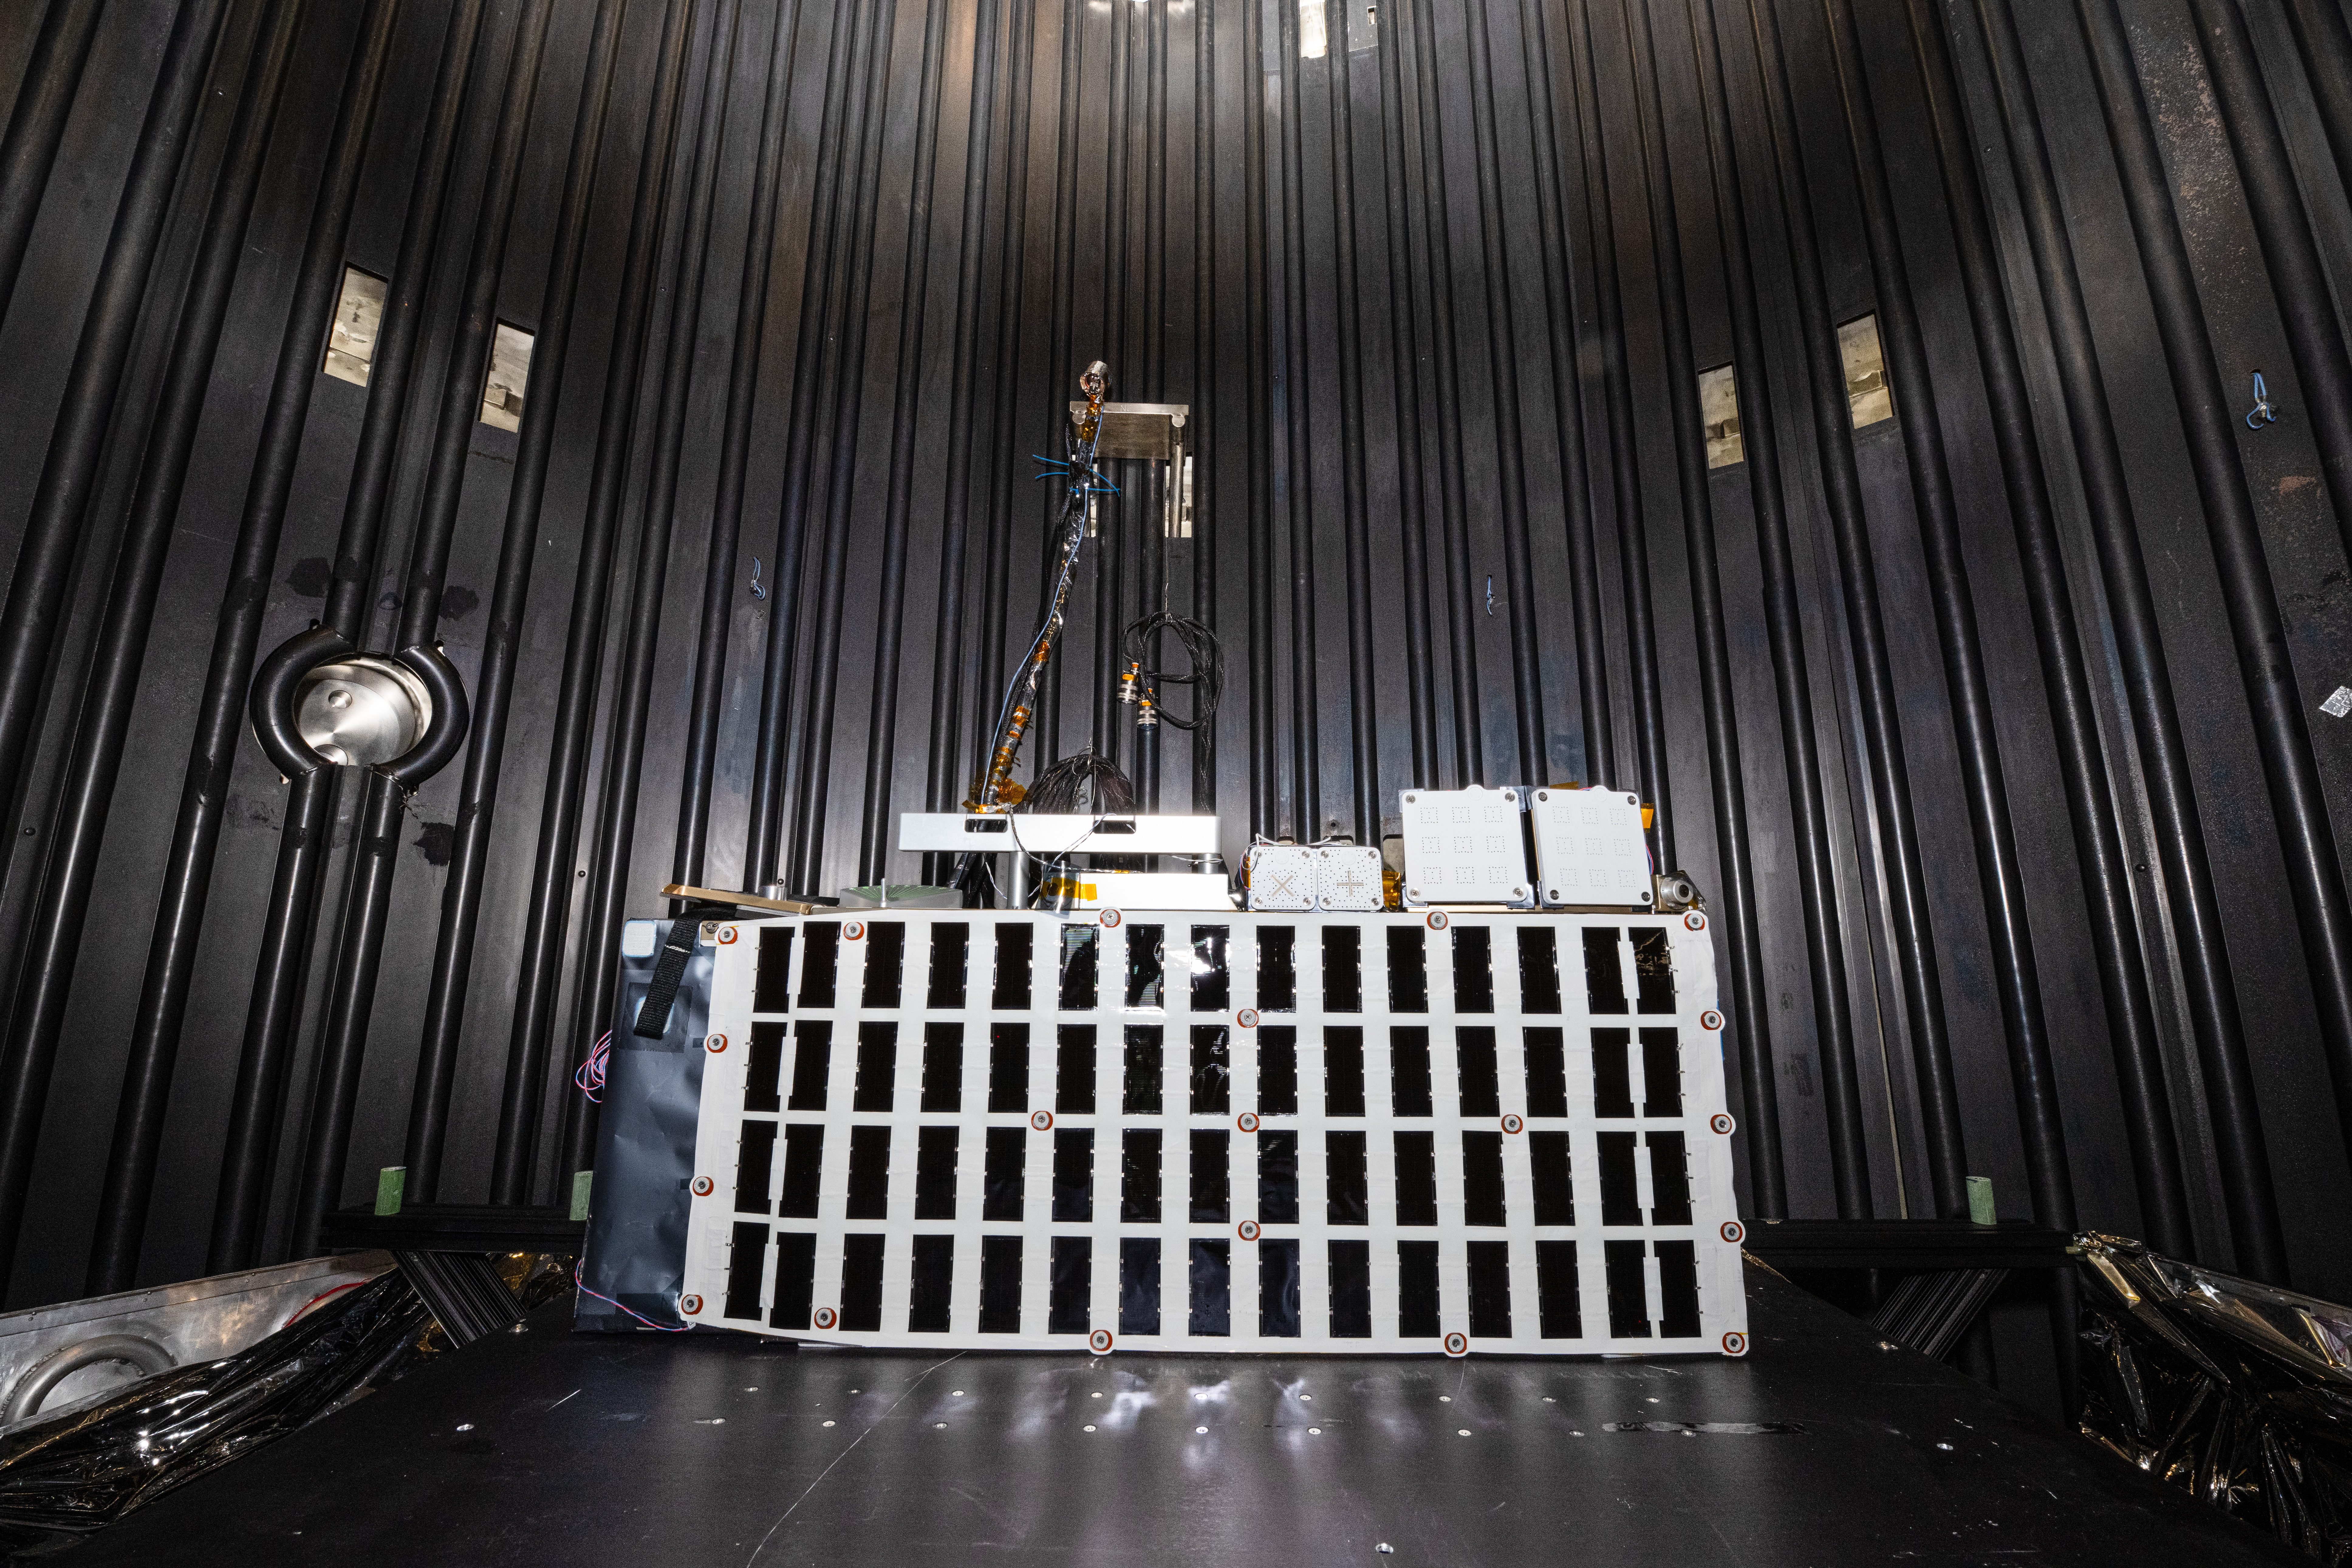

The Lunar Environment Monitoring Station (LEMS) instrument is installed for testing in a thermal vacuum chamber at Goddard Space Flight Center, Greenbelt Md., March 30, 2026. LEMS is a compact, autonomous, and self-sustaining seismometer suite designed to carry out continuous, long-term, monitoring of the lunar seismic environment at the South Polar region.

Credit: NASA/Denny Henry